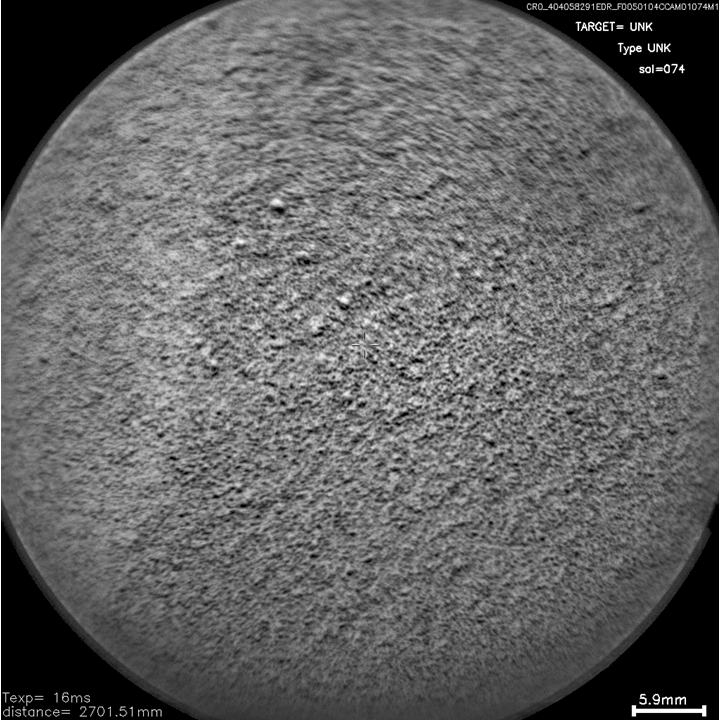

Laser Hit on Martian Sand Target, Before and After

The Chemistry and Camera (ChemCam) instrument on NASA’s Mars rover Curiosity used its laser and spectrometers to examine what chemical elements are in a drift of Martian sand during the mission’s 74th Martian day, or sol (Oct. 20, 2012).

This pair of images from ChemCam’s remote micro-imager shows the target, called “Crestaurum,” before and after it was zapped 30 times by the instrument’s laser. The dark pit created by the repeated laser hits is about one-eighth of an inch (3 millimeters) across. Crestaurum is within the “Rocknest” patch of windblown dust and sand. It was selected as a target surfaced with fine-grain sand. The distance to the target from the ChemCam instrument at the top of Curiosity’s mast was 8 feet and 10 inches (2.7 meters).

JPL manages the Mars Science Laboratory/Curiosity for NASA’s Science Mission Directorate in Washington. The rover was designed, developed and assembled at JPL, a division of the California Institute of Technology in Pasadena.

Credit: NASA/JPL-Caltech/LANL/CNES/IRAP/LPGN/CNRS